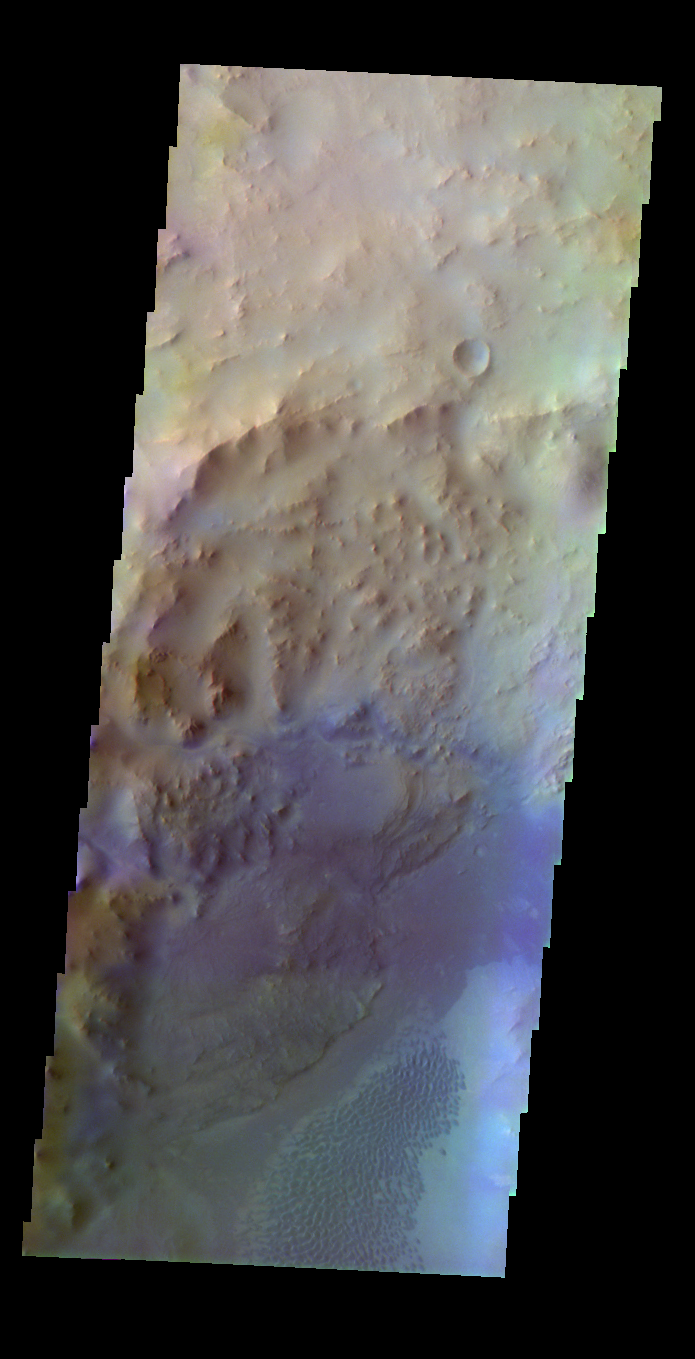

Nili Fossae Crater

Released 17 May 2004

This image of a crater near Nili Fossae was acquired July 31, 2002, during northern spring.

The THEMIS VIS camera is capable of capturing color images of the martian surface using its five different color filters. In this mode of operation, the spatial resolution and coverage of the image must be reduced to accommodate the additional data volume produced from the use of multiple filters. To make a color image, three of the five filter images (each in grayscale) are selected. Each is contrast enhanced and then converted to a red, green, or blue intensity image. These three images are then combined to produce a full color, single image. Because the THEMIS color filters don’t span the full range of colors seen by the human eye, a color THEMIS image does not represent true color. Also, because each single-filter image is contrast enhanced before inclusion in the three-color image, the apparent color variation of the scene is exaggerated. Nevertheless, the color variation that does appear is representative of some change in color, however subtle, in the actual scene. Note that the long edges of THEMIS color images typically contain color artifacts that do not represent surface variation.

Image information: VIS instrument. Latitude 21.2, Longitude 75.6 East (284.4 West). 38 meter/pixel resolution.

Note: this THEMIS visual image has not been radiometrically nor geometrically calibrated for this preliminary release. An empirical correction has been performed to remove instrumental effects. A linear shift has been applied in the cross-track and down-track direction to approximate spacecraft and planetary motion. Fully calibrated and geometrically projected images will be released through the Planetary Data System in accordance with Project policies at a later time.

NASA’s Jet Propulsion Laboratory manages the 2001 Mars Odyssey mission for NASA’s Office of Space Science, Washington, D.C. The Thermal Emission Imaging System (THEMIS) was developed by Arizona State University, Tempe, in collaboration with Raytheon Santa Barbara Remote Sensing. The THEMIS investigation is led by Dr. Philip Christensen at Arizona State University. Lockheed Martin Astronautics, Denver, is the prime contractor for the Odyssey project, and developed and built the orbiter. Mission operations are conducted jointly from Lockheed Martin and from JPL, a division of the California Institute of Technology in Pasadena.

Credit: NASA/JPL/Arizona State University